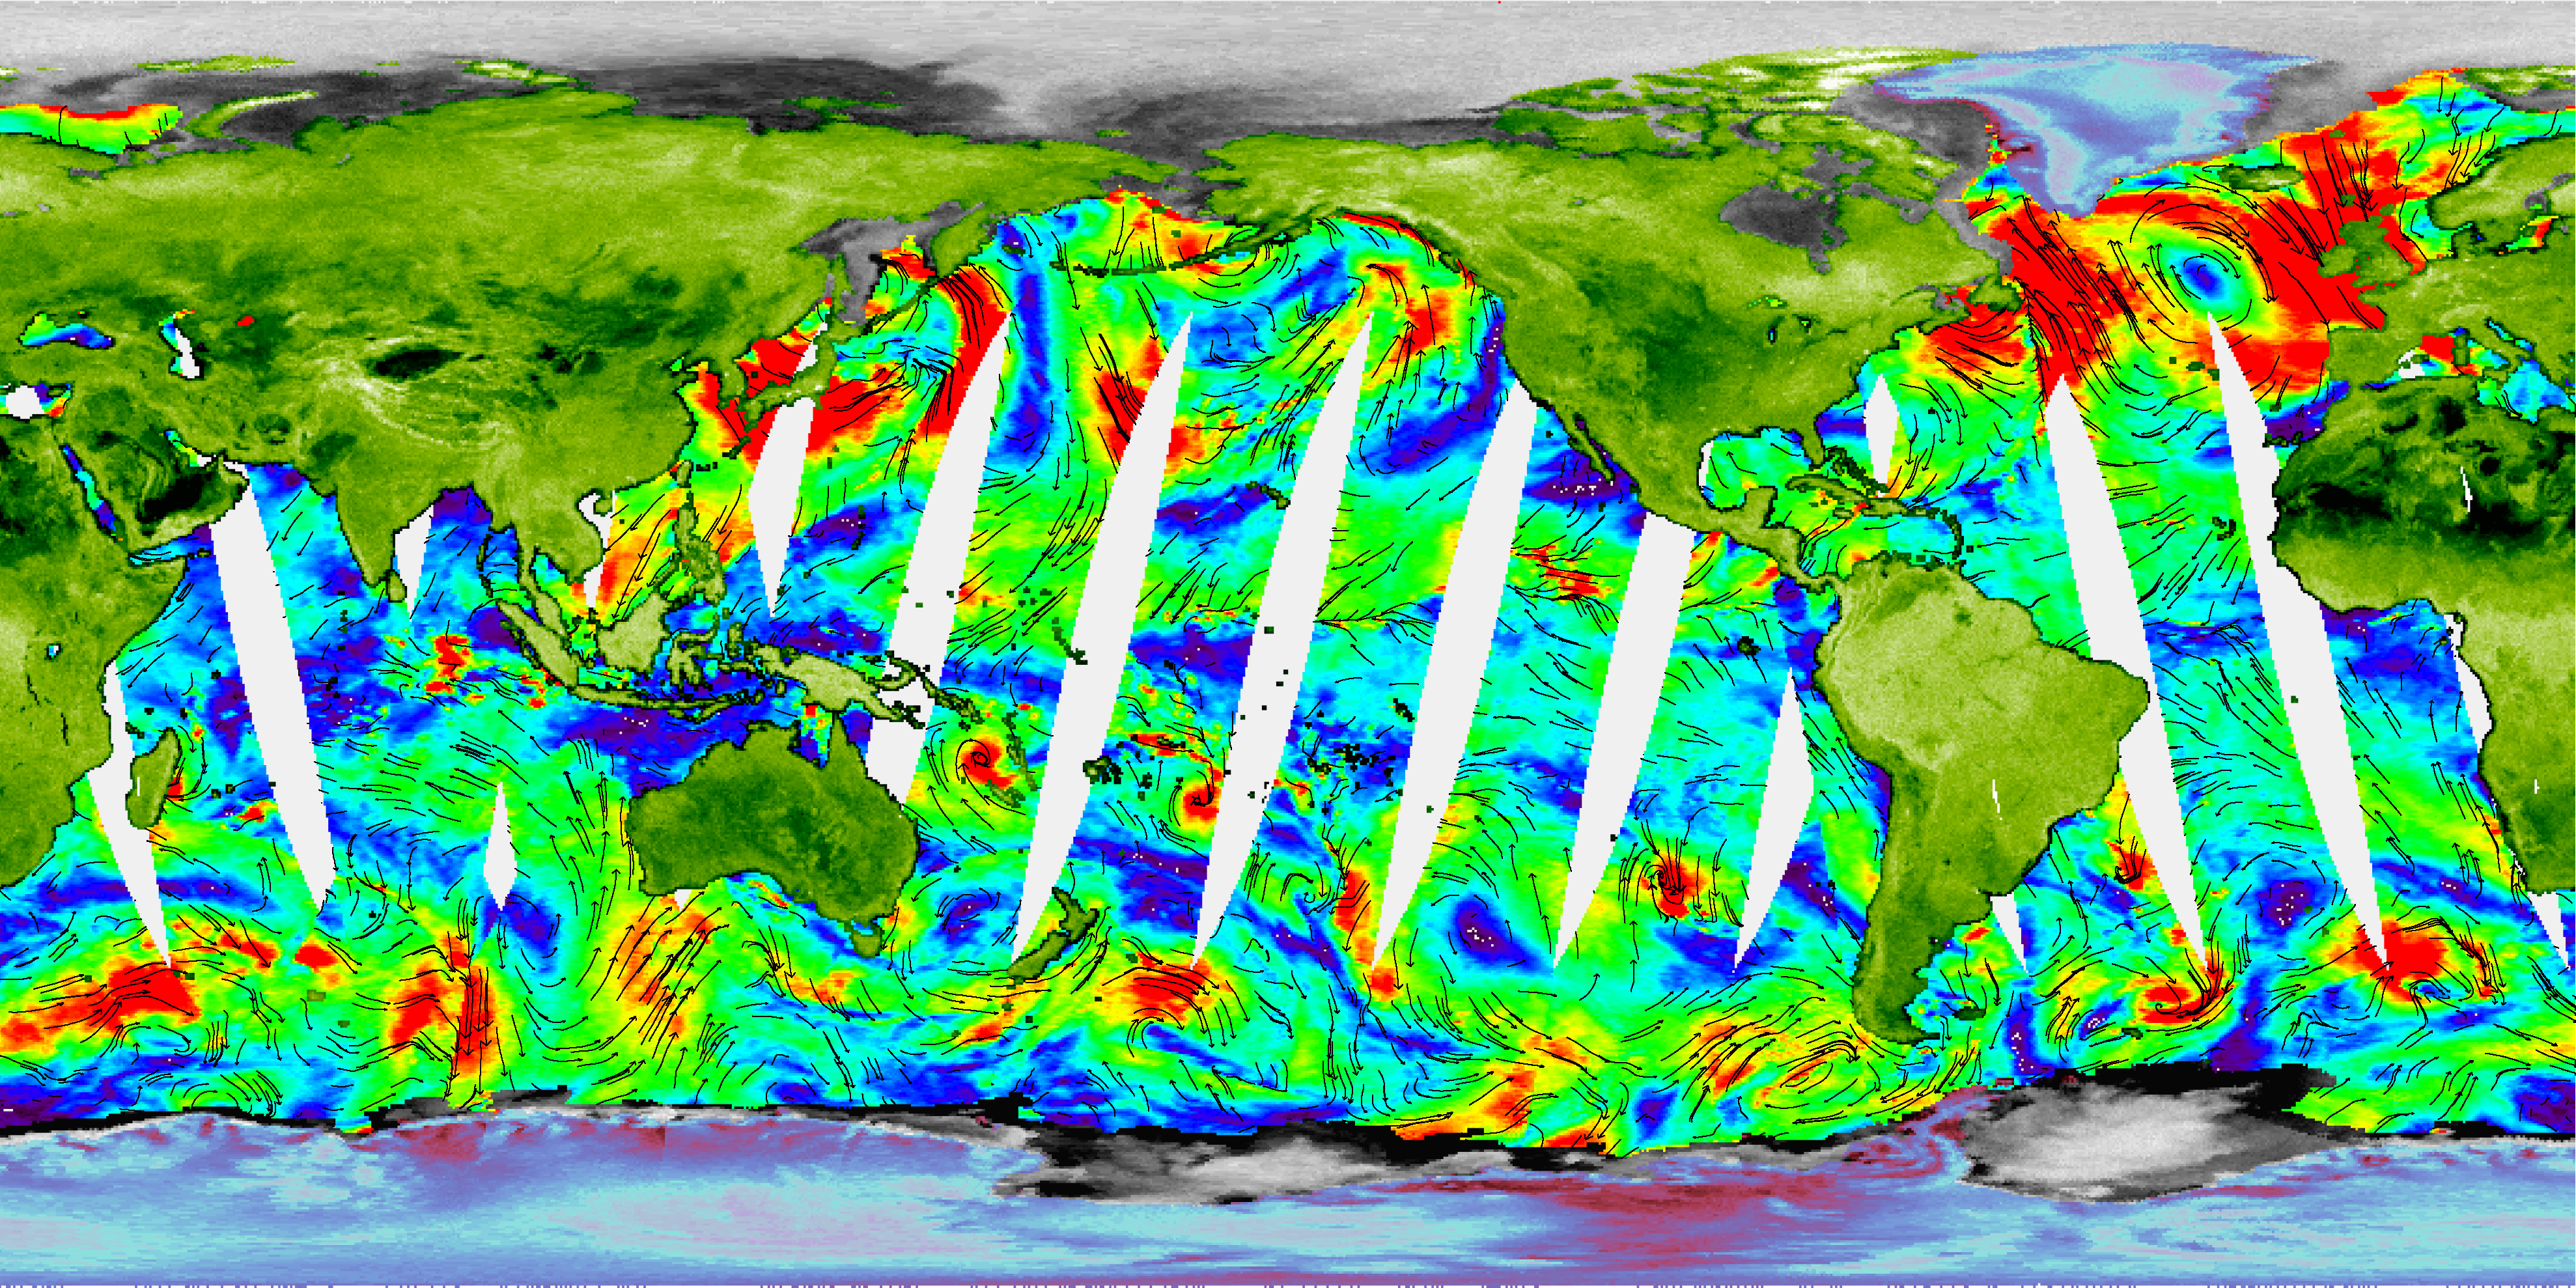

NASA’s Newest SeaWinds Instrument Breezes Into Operation

One of NASA’s newest Earth-observing instruments, the SeaWinds scatterometer aboard Japan’s Advanced Earth Observing Satellite (Adeos) 2–now renamed Midori 2–has successfully transmitted its first radar data to our home planet, generating its first high-quality images.

From its orbiting perch high above Earth, SeaWinds on Midori 2 (‘midori’ is Japanese for the color green, symbolizing the environment) will provide the world’s most accurate, highest resolution and broadest geographic coverage of ocean wind speed and direction, sea ice extent and properties of Earth’s land surfaces. It will complement and eventually replace an identical instrument orbiting since June 1999 on NASA’s Quick Scatterometer (QuikScat) satellite. Its three- to five-year mission will augment a long-term ocean surface wind data series that began in 1996 with launch of the NASA Scatterometer on Japan’s first Adeos spacecraft.

Climatologists, meteorologists and oceanographers will soon routinely use data from SeaWinds on Midori 2 to understand and predict severe weather patterns, climate change and global weather abnormalities like El Niño. The data are expected to improve global and regional weather forecasts, ship routing and marine hazard avoidance, measurements of sea ice extent and the tracking of icebergs, among other uses.

‘Midori 2, its SeaWinds instrument and associated ground processing systems are functioning very smoothly,’ said Moshe Pniel, scatterometer projects manager at NASA’s Jet Propulsion Laboratory, Pasadena, Calif. “Following initial checkout and calibration, we look forward to continuous operations, providing vital data to scientists and weather forecasters around the world.”

“These first images show remarkable detail over land, ice and oceans,” said Dr. Michael Freilich, Ocean Vector Winds Science Team Leader, Oregon State University, Corvallis, Ore. “The combination of SeaWinds data and measurements from other instruments on Midori 2 with data from other international satellites will enable detailed studies of ocean circulation, air-sea interaction and climate variation simply not possible until now.”

The released image, obtained from data collected January 28-29, depicts Earth’s continents in green, polar glacial ice-covered regions in blue-red and sea ice in gray. Color and intensity changes over ice and land are related to ice melting, variations in land surface roughness and vegetation cover. Ocean surface wind speeds, measured during a 12-hour period on January 28, are shown by colors, with blues corresponding to low wind speeds and reds to wind speeds up to 15 meters per second (30 knots). Black arrows denote wind direction. White gaps over the oceans represent unmeasured areas between SeaWinds swaths (the instrument measures winds over about 90 percent of the oceans each day).

SeaWinds transmits high-frequency microwave pulses to Earth’s land masses, ice cover and ocean surface and measures the strength of the radar pulses that bounce back to the instrument. It takes millions of radar measurements covering about 93 percent of Earth’s surface every day, operating under all weather conditions, day and night. Over the oceans, SeaWinds senses ripples caused by the winds, from which scientists can compute wind speed and direction. These ocean surface winds drive Earth’s oceans and control the exchange of heat, moisture and gases between the atmosphere and the sea.

Launched December 14, 2002, from Japan, the instrument was first activated on January 10 and transitioned to its normal science mode on January 28. A four-day dedicated checkout period was completed on January 31. A six-month calibration/validation phase will begin in April, with regular science operations scheduled to begin this October.

SeaWinds on Midori 2 is managed for NASA’s Office of Earth Science, Washington, D.C., by JPL, which developed the instrument and performs instrument operations and science data processing, archiving and distribution. NASA also provides U.S. ground system support. The National Space Development Agency of Japan, or NASDA, provided the Midori 2 spacecraft, H-IIA launch vehicle, mission operations and the Japanese ground network. The National Oceanic and Atmospheric Administration provides near-real-time data processing and distribution for SeaWinds operational data users. The California Institute of Technology in Pasadena manages JPL for NASA.

Credit: NASA/JPL